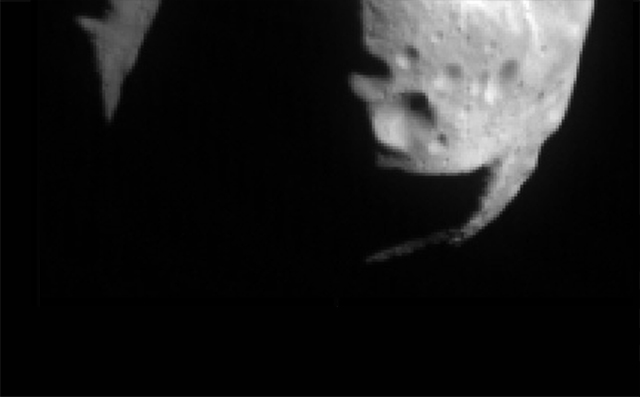

First NEAR image of Mathilde

This first image of asteroid 253 Mathilde, returned by the NEAR spacecraft just before 10:00 AM EDT on June 27, 1997, was taken from a distance of 1800 kilometers (1120 miles). Sunlight is coming from the upper right. The part of the asteroid shown is about 59 kilometers (36 miles) across, and the scale is approximately 230 meters (780 feet) per pixel. The surface is heavily cratered, and the large shadowed area on the left may be a single impact gouge well over 10 kilometers (6 miles) deep. The angular form of the edge of the shadowed area suggests that large impacts may have spalled large pieces off the asteroid. This asteroid is very dark, reflecting only about 4% of the light falling on it, but was imaged easily by the sensitive NEAR multispectral camera

Built and managed by The Johns Hopkins University Applied Physics Laboratory, Laurel, Maryland, NEAR was the first spacecraft launched in NASA’s Discovery Program of low-cost, small-scale planetary missions. See the NEAR web page at http://near.jhuapl.edu/ for more details.

Credit: NASA/JPL/JHUAPL